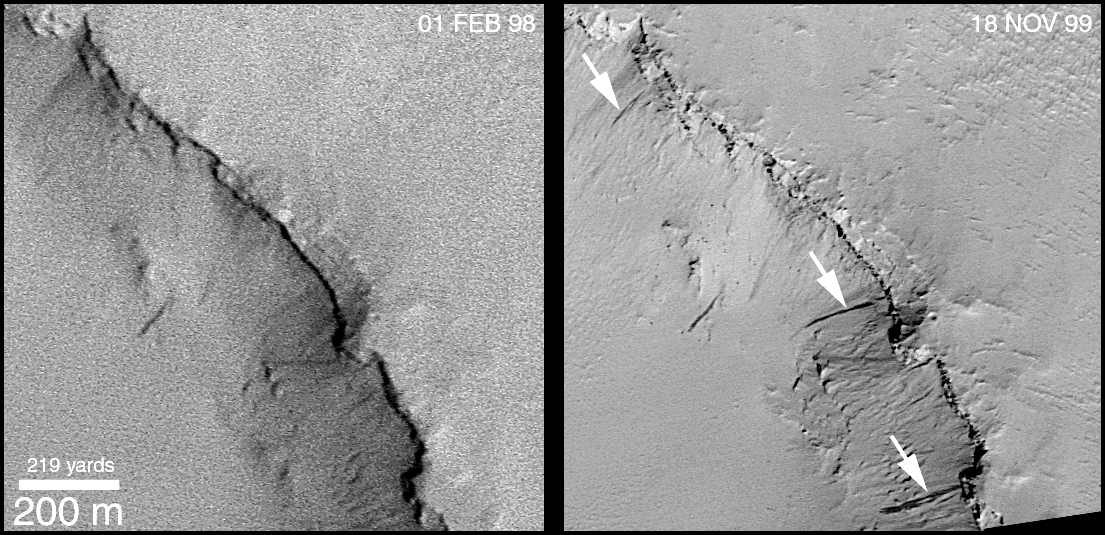

Recent Movements: New Landslides in Less than 1 Martian Year

What is happening on Mars right now? Pictures that show changes occurring from time to time give some clues as to what processes are shaping the modern martian landscape. Dust devils, dust storms, and polar frosts are all known to cause change sin the surface every martian year. But what about other geologic processes? How “active” is Mars today? The Mars Orbiter Camera (MOC) onboard the Mars Global Surveyor (MGS) has been in orbit long enough that it is starting to provide some answers. MGS began orbiting Mars in September 1997. Since that time, it has seen the planet cycle through more than 1 of its 687-Earth-days-long years. The pictures shown here document changes observed by the MOC caused by small landslides.

The picture at the lower left (above) shows a shallow crater located near Apollinaris Patera at 6°S, 184°W, that was photographed by MOC in February 1998. The walls of this crater exhibit approximately 100 dark streaks running down its slopes. These streaks have formed as small landslides or avalanches and are probably composed of sand and/or silt. The image is illuminated by sunlight from the lower left, and the crater is about 5 kilometers (3 miles) across. The white box shows the location of a section of the crater that was photographed again in mid-November 1999, about 92% of a Martian Year later.

The top picture shows a comparison of the southeastern crater wall as it appeared on February 1, 1998, and again on November 18, 1999. (Note that the picture has been rotated relative to the context image at lower left). During the time between the two images, three new dark slope streaks formed (arrows, top right). The older streaks are lighter and fainter than these new, dark ones, suggesting that streaks fade with time. This means that, at least for the crater walls shown here, any streak that is dark is younger than any streak that is pale. The stereo anaglyph (requires red-blue “3-d glasses”) at the lower right uses the two images of the crater rim to provide a 3-dimensional view. The anaglyph is helpful to see that the dark streaks really do occur on a slope. In addition, by viewing the anaglyph without 3-d glasses, one can easily identify the three new streaks because they appear as blue and have no red counterpart.

These three new slope streaks formed sometime between February 1998 and November 1999. Similar streaks were observed in the highest-resolution images from the Viking orbiters in the late 1970s, but for more than 20 years no one has known how recent these features might be, or how often they might form. Now, MOC is providing some exciting answers.

Credit: NASA/JPL/MSSS